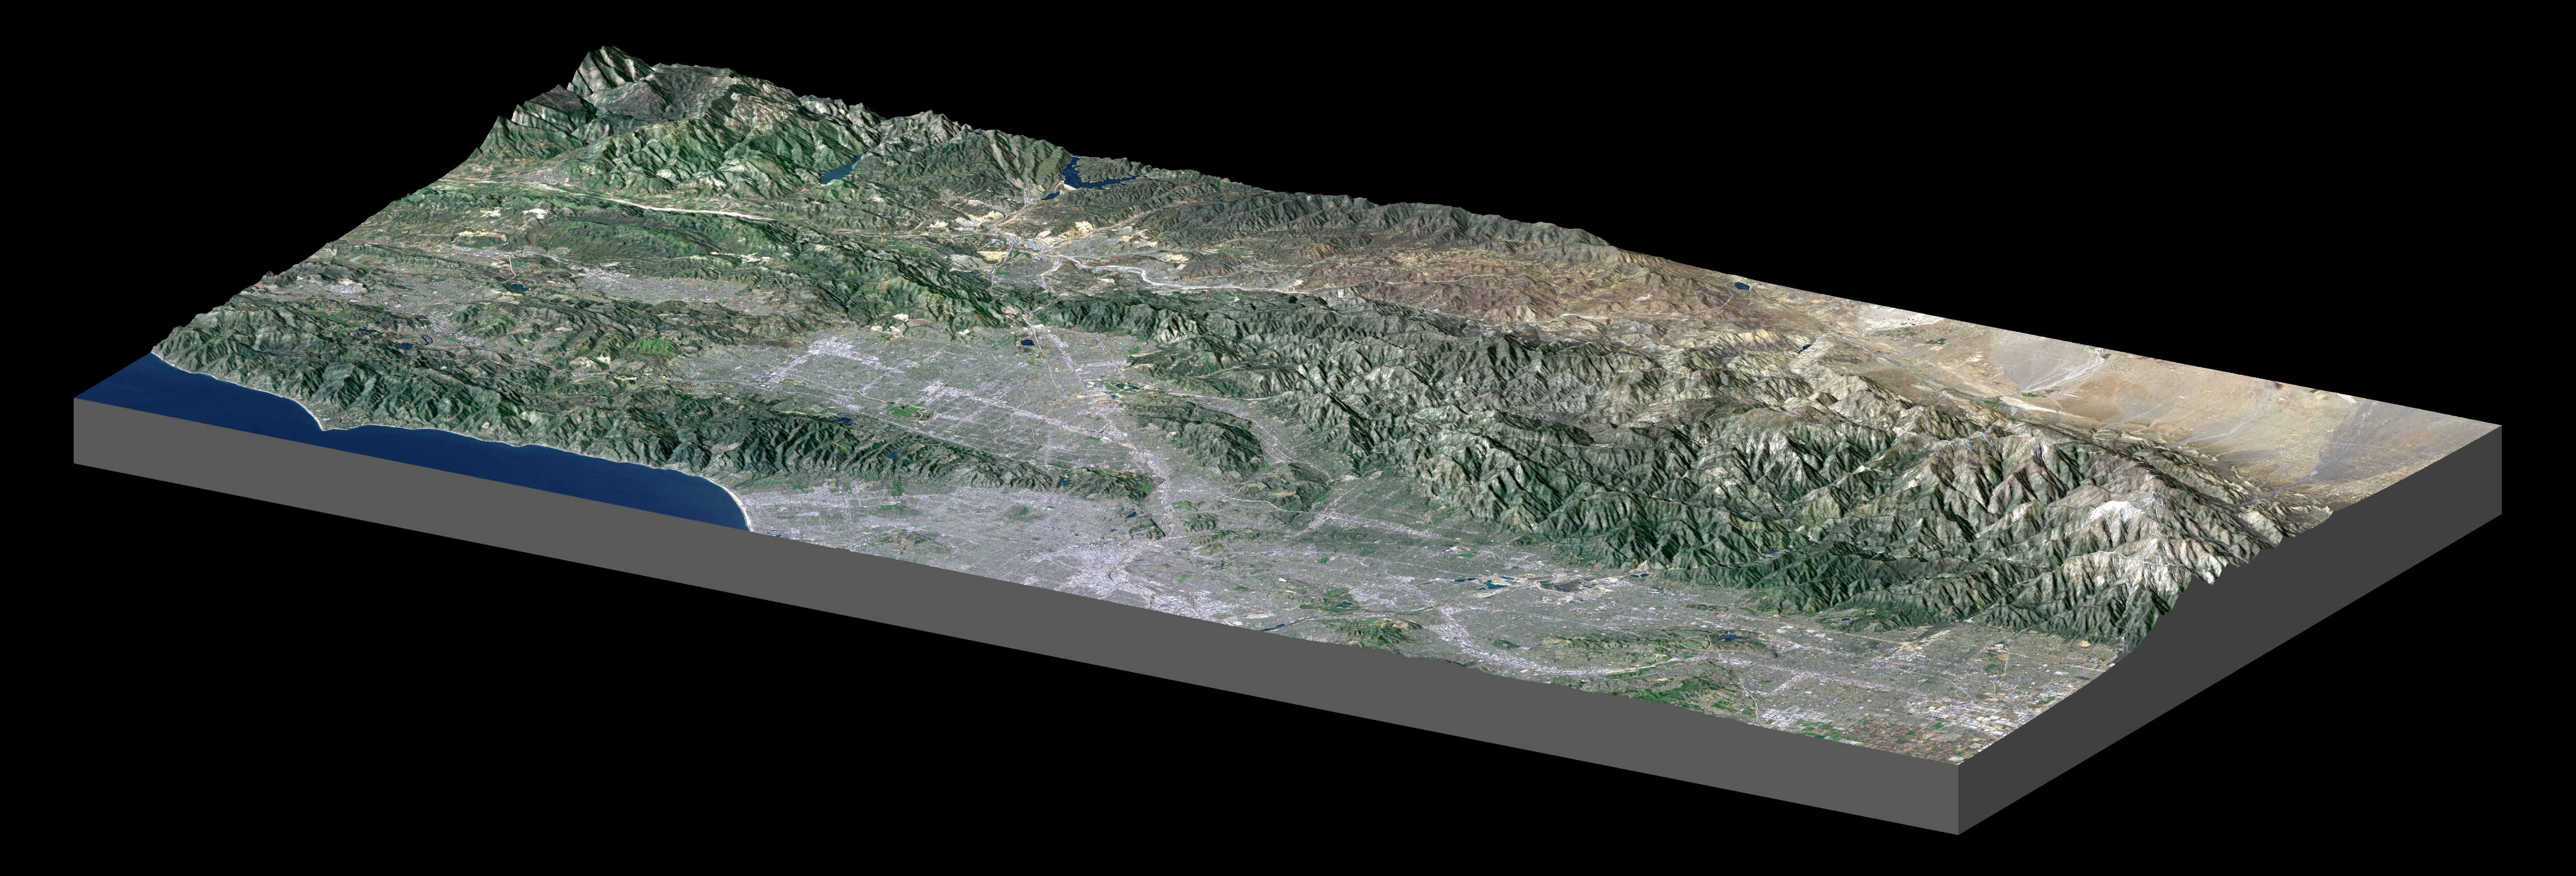

Library of Congress Model, Perspective View

The Shuttle Radar Topography Mission (SRTM) has produced the first high-resolution, near-global elevation dataset of Earth. In recognition of this achievement, and as an illustration of the data, the United States Library of Congress now displays a “solid terrain model” of Los Angeles and adjacent mountainous terrain. The model was created by carving a high-density foam block using computer-guided drills that referenced the SRTM dataset. The block was then covered with a Landsat satellite image using computer-guided paint guns that referenced both the Landsat image and the SRTM dataset. The view shown here mimics the actual model on display at the Library of Congress and was generated from the same satellite image and elevation data sets.

The model shows the Pacific Ocean and Santa Monica Mountains along the Malibu Coast (lower left), San Fernando Valley (left center), downtown Los Angeles (bottom center), San Gabriel and Pomona Valleys (lower right), San Gabriel Mountains (right center to far right), and part of the Mojave Desert (upper right). Colors are enhanced true color with added topographic shading, and elevation differences are exaggerated 1.5 times. The view is toward the north-northwest.

The Los Angeles region was chosen for the Library of Congress model because it illustrates so many ways that topography affects the daily lives of people. The region consists of a coastal plain, inland valleys, mountains up to 3068 meters (10,064 feet), and a desert interior. Topography blocks the landward influence of marine airmasses here such that summer temperatures often differ by 40 degrees Fahrenheit (22 C) across this region at a given moment even at similar elevations. Temperatures also typically cool with rising elevation, and winter storms drop most of their moisture in the mountains, leaving little rainfall for areas further inland, thus creating the deserts.

Topography also controls the land use pattern. The mountains are mostly very rugged, which greatly limits urban expansion. Similarly, major transportation routes are limited to a few mountain passes. Water supply to the city and drainage away from it both follow paths largely dictated by topography. Radio, television, and cell phone transmission towers are all sited with topography in mind to maximize coverage.

Its climate and scenic mountain surroundings have been a major part of the appeal of the Los Angeles region as it has grown into one of the world’s largest cities over the past 150 years. But the topography that has created this environment also results from and leads to significant natural hazards. The tall mountains result from tectonic compression and uplift of Earth’s crust along a kink in the San Andreas fault. (The fault is seen here as a straight boundary between the Mojave Desert and the San Gabriel Mountains.) Major earthquakes occur on the San Andreas fault every few centuries. Damaging earthquakes also occur on other faults across the region several times in a typical human lifespan. Most of these faults were first recognized by their impact upon the topographic pattern. Meanwhile, wildfires are common in the chaparral covered hills and mountains, and topography affects the fire’s path (burning more readily upslope) as well as our ability to fight it. After a fire, rainfall from winter storms often strips exposed soil, accumulates it as mudflows in rugged canyons, and dumps it into the adjacent valleys which are now heavily urbanized. Topography is indeed important in the lives of the people of Los Angeles.

Landsat has been providing visible and infrared views of the Earth since 1972. SRTM elevation data substantially help in analyzing Landsat images by revealing the third dimension of Earth’s surface, topographic height. The Landsat archive is managed by the U.S. Geological Survey’s Eros Data Center (USGS EDC).

Elevation data used in this image were acquired by the Shuttle Radar Topography Mission (SRTM) aboard the Space Shuttle Endeavour, launched on February 11, 2000. SRTM used the same radar instrument that comprised the Spaceborne Imaging Radar-C/X-Band Synthetic Aperture Radar (SIR-C/X-SAR) that flew twice on the Space Shuttle Endeavour in 1994. SRTM was designed to collect three-dimensional measurements of the Earth’s surface. To collect the 3-D data, engineers added a 60-meter-long (200-foot) mast, installed additional C-band and X-band antennas, and improved tracking and navigation devices. The mission is a cooperative project between the National Aeronautics and Space Administration (NASA), the National Geospatial-Intelligence Agency (NGA) of the U.S. Department of Defense (DoD), and the German and Italian space agencies. It is managed by NASA’s Jet Propulsion Laboratory, Pasadena, Calif., for NASA’s Earth Science Enterprise, Washington, DC.

Size: Block length 120 kilometers (74 miles), block width 60 kilometers (37 miles)
Location: 34.2 degrees North latitude, 118.3 degrees West longitude
Orientation: View North-Northwest, 1.5 times vertical exaggeration
Image Data: Landsat bands 3, 2, 1 as red, green, blue, respectively, plus elevation shading.
Date Acquired: February 2000 (SRTM), May 4, 2001 (Landsat)

Credit: NASA/JPL/NIMA